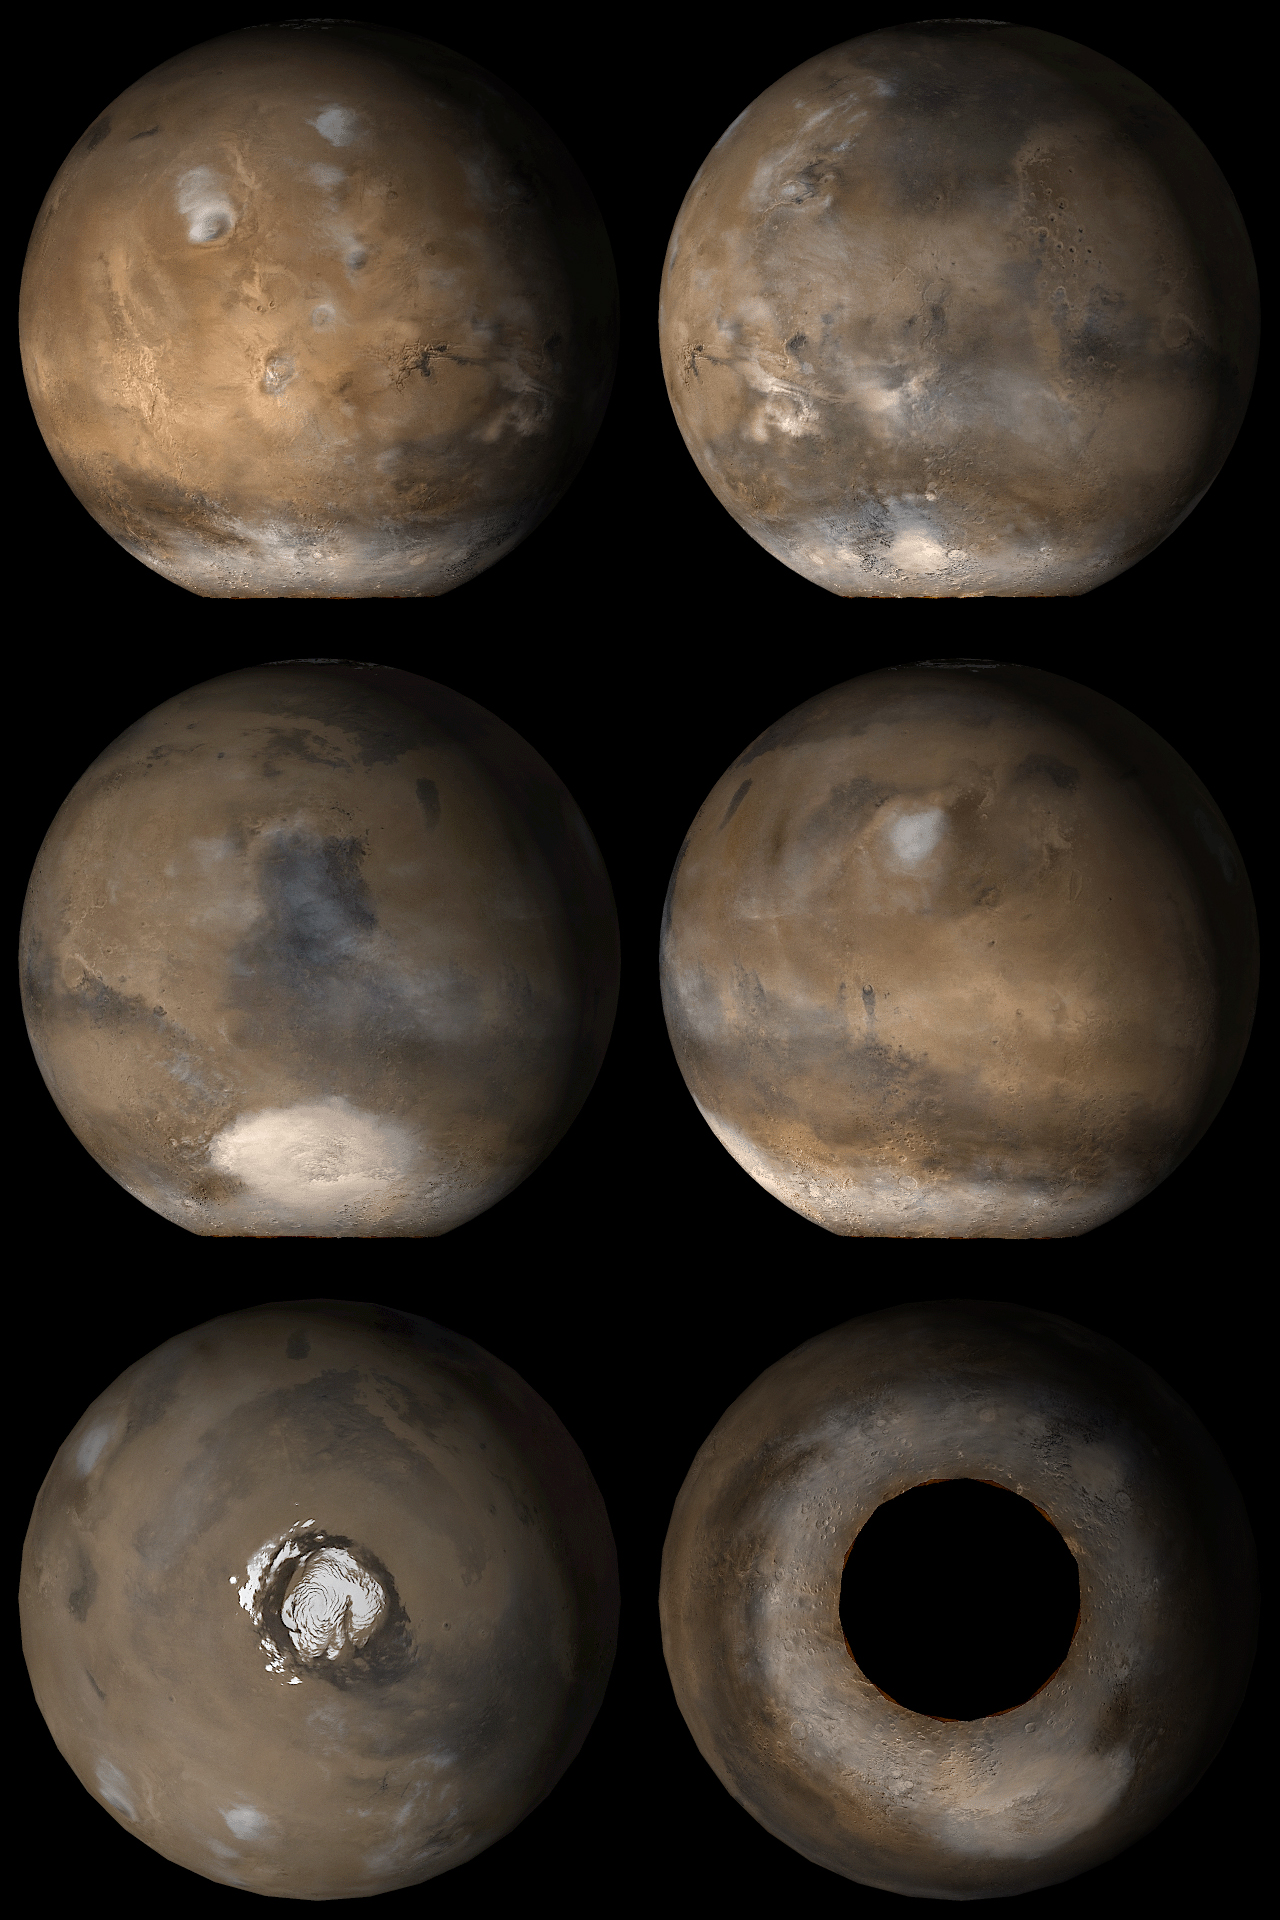

Mars at Ls 137°

13 November 2006
These images capture what Mars typically looks like in mid-afternoon at Ls 137°. In other words, with the exception of occasional differences in weather and polar frost patterns, this is what the red planet looks like this month (November 2006).

Six views are shown, including the two polar regions. These are composites of 24-26 Mars Global Surveyor (MGS) Mars Orbiter Camera (MOC) daily global mapping images acquired at red and blue wavelengths. The ‘hole’ over the south pole is an area where no images were obtained, because this polar region is enveloped in wintertime darkness.

Presently, it is summer in the northern hemisphere and winter in the southern hemisphere. Ls, solar longitude, is a measure of the time of year on Mars. Mars travels 360° around the Sun in 1 Mars year. The year begins at Ls 0°, the start of northern spring and southern autumn. Northern summer/southern winter begins at Ls 90°, northern autumn/southern spring start at Ls 180°, and northern winter/southern summer begin at Ls 270°.

L

s

137° occurs in the middle of this month (November 2006). The pictures show how Mars appeared to the MOC wide angle cameras at a previous Ls 137° in March 2001. The six views are centered on the Tharsis region (upper left), Acidalia and Mare Eyrthraeum (upper right), Syrtis Major and Hellas (middle left), Elysium and Mare Cimmeria (middle right), the north pole (lower left), and the south pole (lower right).

Credit: NASA/JPL/Malin Space Science Systems